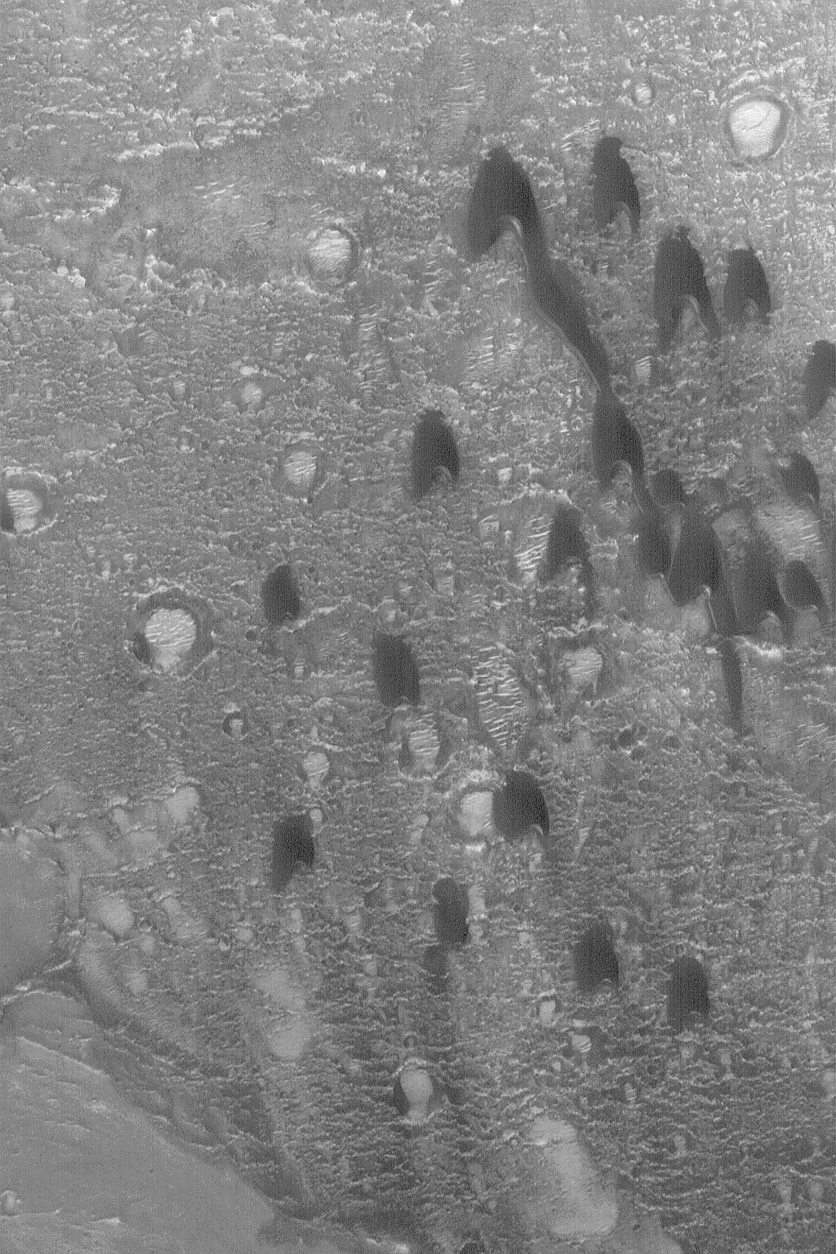

Barchan Dunes

28 April 2004
One of the simplest forms a sand dune can take is the barchan. The term, apparently, comes from the Arabic word for crescent-shaped dunes. They form in areas with a single dominant wind direction that are also not overly-abundant in sand. The barchan dunes shown here were imaged in March 2004 by the Mars Global Surveyor (MGS) Mars Orbiter Camera (MOC) as it passed over a crater in western Arabia Terra near 21.1°N, 17.6°W. The horns and steep slope on each dune, known as the slip face, point toward the south, indicating prevailing winds from the north (top). The picture covers an area about 3 km (1.9 mi) across and is illuminated by sunlight from the lower left.

Credit: NASA/JPL/Malin Space Science Systems